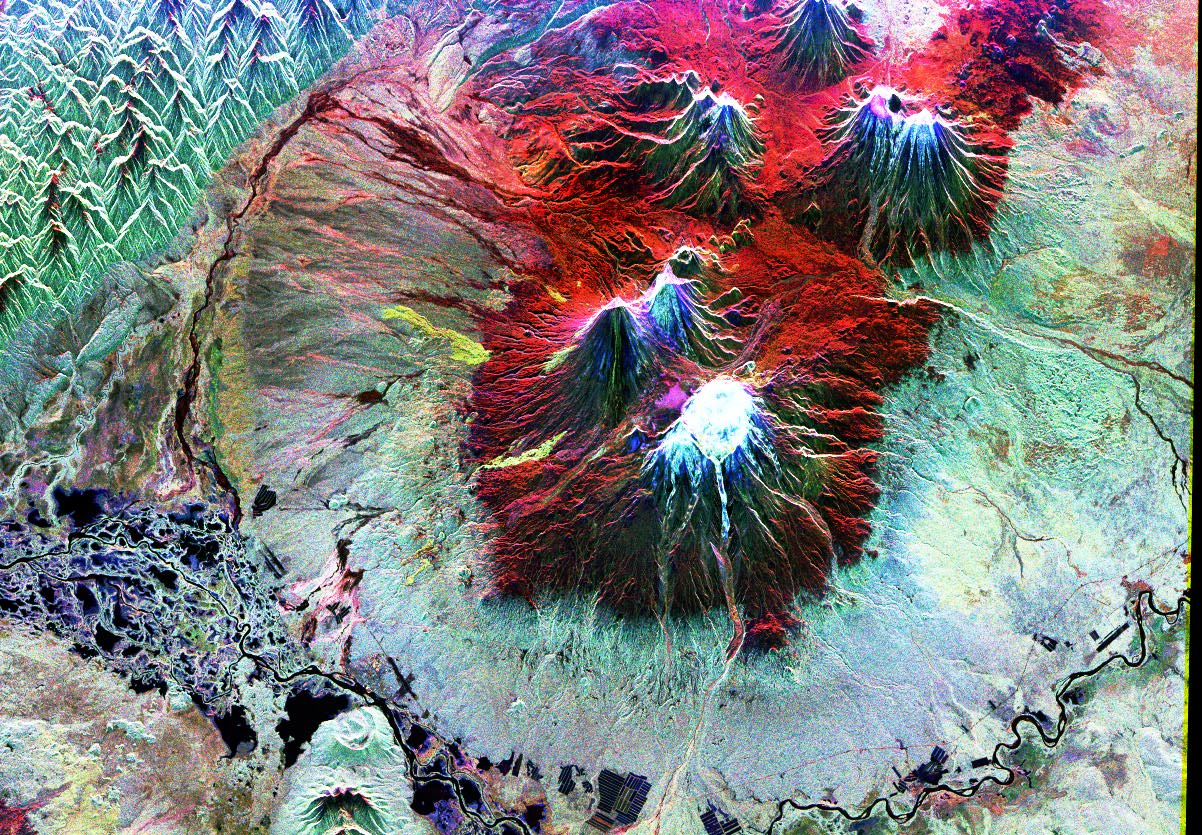

Space Radar Image of Kiluchevskoi, Volcano, Russia

This is an image of the area of Kliuchevskoi volcano, Kamchatka, Russia, which began to erupt on September 30, 1994. Kliuchevskoi is the blue triangular peak in the center of the image, towards the left edge of the bright red area that delineates bare snow cover.

The image was acquired by the Spaceborne Imaging Radar-C/X-band Synthetic Aperture Radar (SIR-C/X-SAR) aboard the space shuttle Endeavour on its 88th orbit on October 5, 1994. The image shows an area approximately 75 kilometers by 100 kilometers (46 miles by 62 miles) that is centered at 56.07 degrees north latitude and 160.84 degrees east longitude. North is toward the bottom of the image. The radar illumination is from the top of the image. The Kamchatka volcanoes are among the most active volcanoes in the world. The volcanic zone sits above a tectonic plate boundary, where the Pacific plate is sinking beneath the northeast edge of the Eurasian plate. The Endeavour crew obtained dramatic video and photographic images of this region during the eruption, which will assist scientists in analyzing the dynamics of the recent activity. The colors in this image were obtained using the following radar channels: red represents the L-band (horizontally transmitted and received); green represents the L-band (horizontally transmitted and vertically received); blue represents the C-band (horizontally transmitted and vertically received). In addition to Kliuchevskoi, two other active volcanoes are visible in the image. Bezymianny, the circular crater above and to the right of Kliuchevskoi, contains a slowly growing lava dome. Tolbachik is the large volcano with a dark summit crater near the upper right edge of the red snow covered area. The Kamchatka River runs from right to left across the bottom of the image. The current eruption of Kliuchevskoi included massive ejections of gas, vapor and ash, which reached altitudes of 15,000 meters (50,000 feet). Melting snow mixed with volcanic ash triggered mud flows on the flanks of the volcano. Paths of these flows can be seen as thin lines in various shades of blue and green on the north flank in the center of the image.

Spaceborne Imaging Radar-C and X-band Synthetic Aperture Radar (SIR-C/X-SAR) is part of NASA’s Mission to Planet Earth. The radars illuminate Earth with microwaves, allowing detailed observations at any time, regardless of weather or sunlight conditions. SIR-C/X-SAR uses three microwave wavelengths: L-band (24 cm), C-band (6 cm) and X-band (3 cm). The multi-frequency data will be used by the international scientific community to better understand the global environment and how it is changing. The SIR-C/X-SAR data, complemented by aircraft and ground studies, will give scientists clearer insights into those environmental changes which are caused by nature and those changes which are induced by human activity.

SIR-C was developed by NASA’s Jet Propulsion Laboratory. X-SAR was developed by the Dornier and Alenia Spazio companies for the German space agency, Deutsche Agentur fuer Raumfahrtangelegenheiten (DARA), and the Italian space agency, Agenzia Spaziale Italiana (ASI), with the Deutsche Forschungsanstalt fuer Luft und Raumfahrt e.v.(DLR), the major partner in science, operations and data processing of X-SAR.

Credit: NASA/JPL